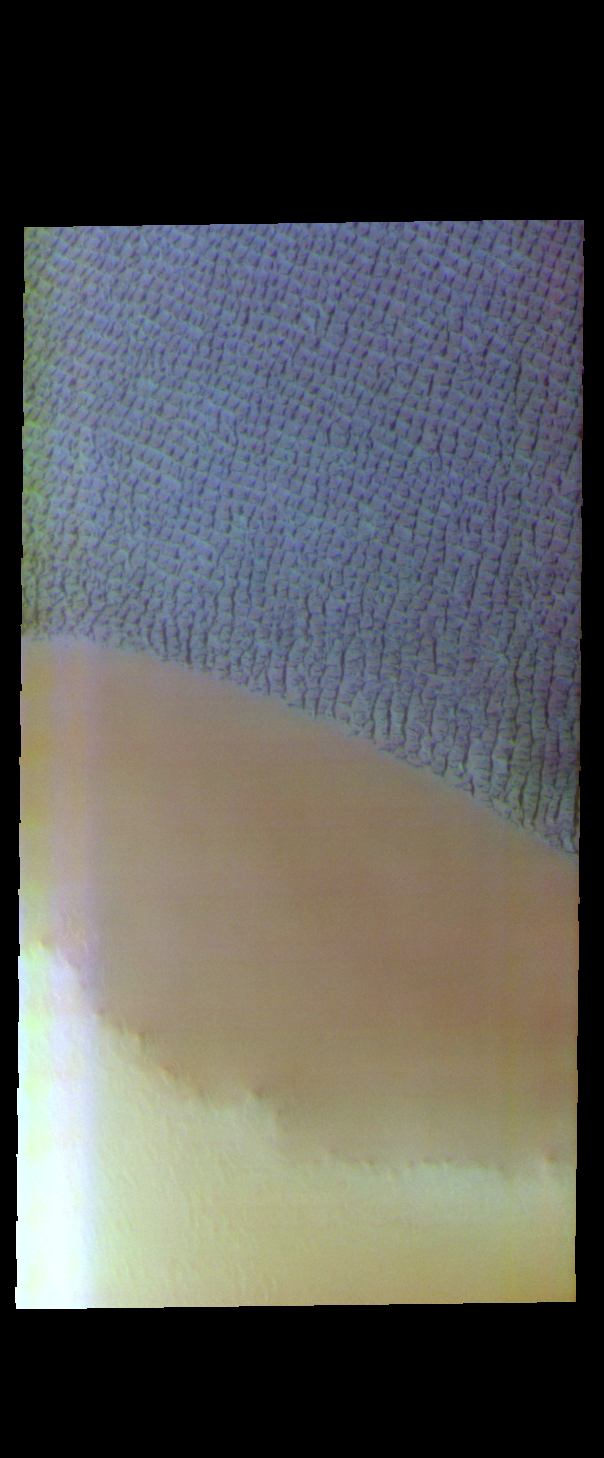

Escorial Crater – False Color

The ‘brown’ in this VIS image is part of the ejecta surrounding Escorial Crater. The material of the ejecta blanket is much more resistant to local winds and remains as a plateau above the lower elevation plains. Sand dunes fields are very common around the north pole. The dunes in this image are part of Hyperboreae Undae.

The THEMIS VIS camera contains 5 filters. The data from different filters can be combined in multiple ways to create a false color image. These false color images may reveal subtle variations of the surface not easily identified in a single band image.

Credit: NASA/JPL-Caltech/ASU